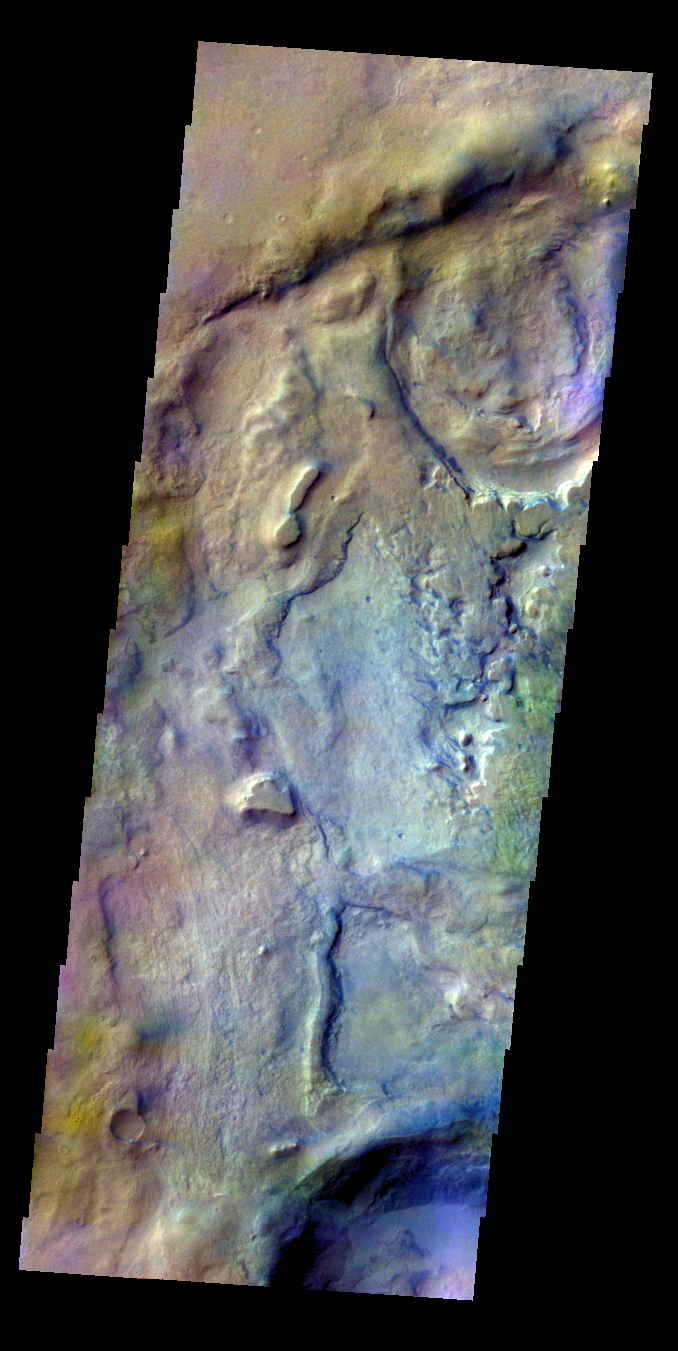

Proctor Crater – False Color

The THEMIS VIS camera contains 5 filters. The data from different filters can be combined in multiple ways to create a false color image. These false color images may reveal subtle variations of the surface not easily identified in a single band image. Today’s false color image shows part of the floor of Proctor Crater.

Credit: NASA/JPL-Caltech/ASU